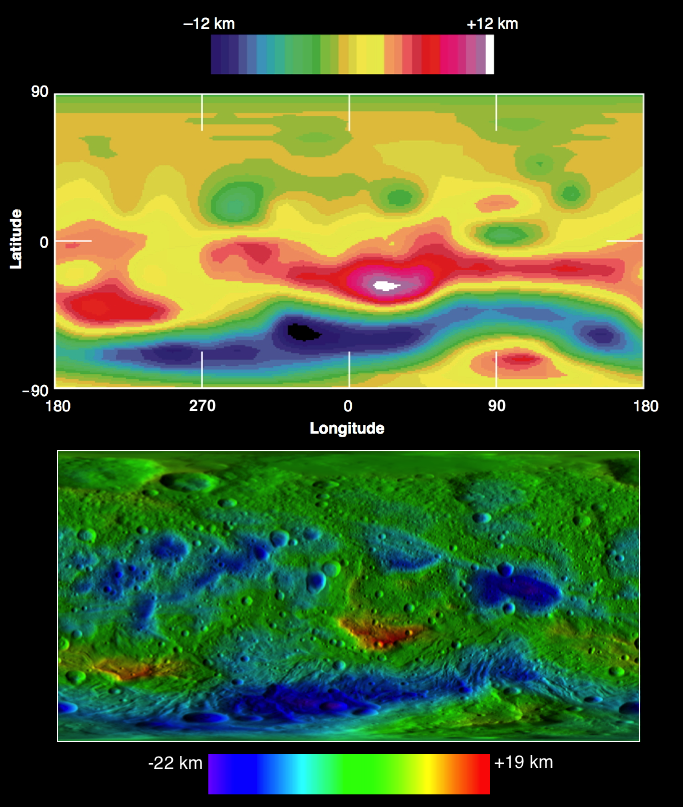

Comparing Vesta’s Topography

These two images compare topographic maps of the giant asteroid Vesta as discerned by NASA’s Hubble Space Telescope (top) and as seen by NASA’s Dawn spacecraft (bottom). Hubble has been in an orbit around Earth, while Dawn orbited Vesta from 2011 to 2012. Although the absolute scale ranges are slightly different in Dawn data, Vesta’s relative topography is remarkably consistent between the two data sets. The relative topography in Hubble data varies from 7.5 miles (12 kilometers) below to 7.5 miles (12 kilometers) above a reference ellipsoid shape of 180 by 174 by 142 miles (289 by 280 by 229 kilometers). The relative topography in Dawn data varies from 14 miles (22 kilometers) below to 12 miles (19 kilometers) above a reference ellipsoid shape of 177 by 177 by 142 miles (285 by 285 by 229 kilometers).

The Dawn mission to Vesta and Ceres is managed by NASA’s Jet Propulsion Laboratory, a division of the California Institute of Technology in Pasadena, for NASA’s Science Mission Directorate, Washington. The University of California, Los Angeles, is responsible for overall Dawn mission science. The Dawn framing cameras were developed and built under the leadership of the Max Planck Institute for Solar System Research, Katlenburg-Lindau, Germany, with significant contributions by DLR German Aerospace Center, Institute of Planetary Research, Berlin, and in coordination with the Institute of Computer and Communication Network Engineering, Braunschweig. The framing camera project is funded by the Max Planck Society, DLR and NASA.

Credit: NASA/ESA/Cornell and NASA/JPL-Caltech/UCLA/MPS/DLR/IDA